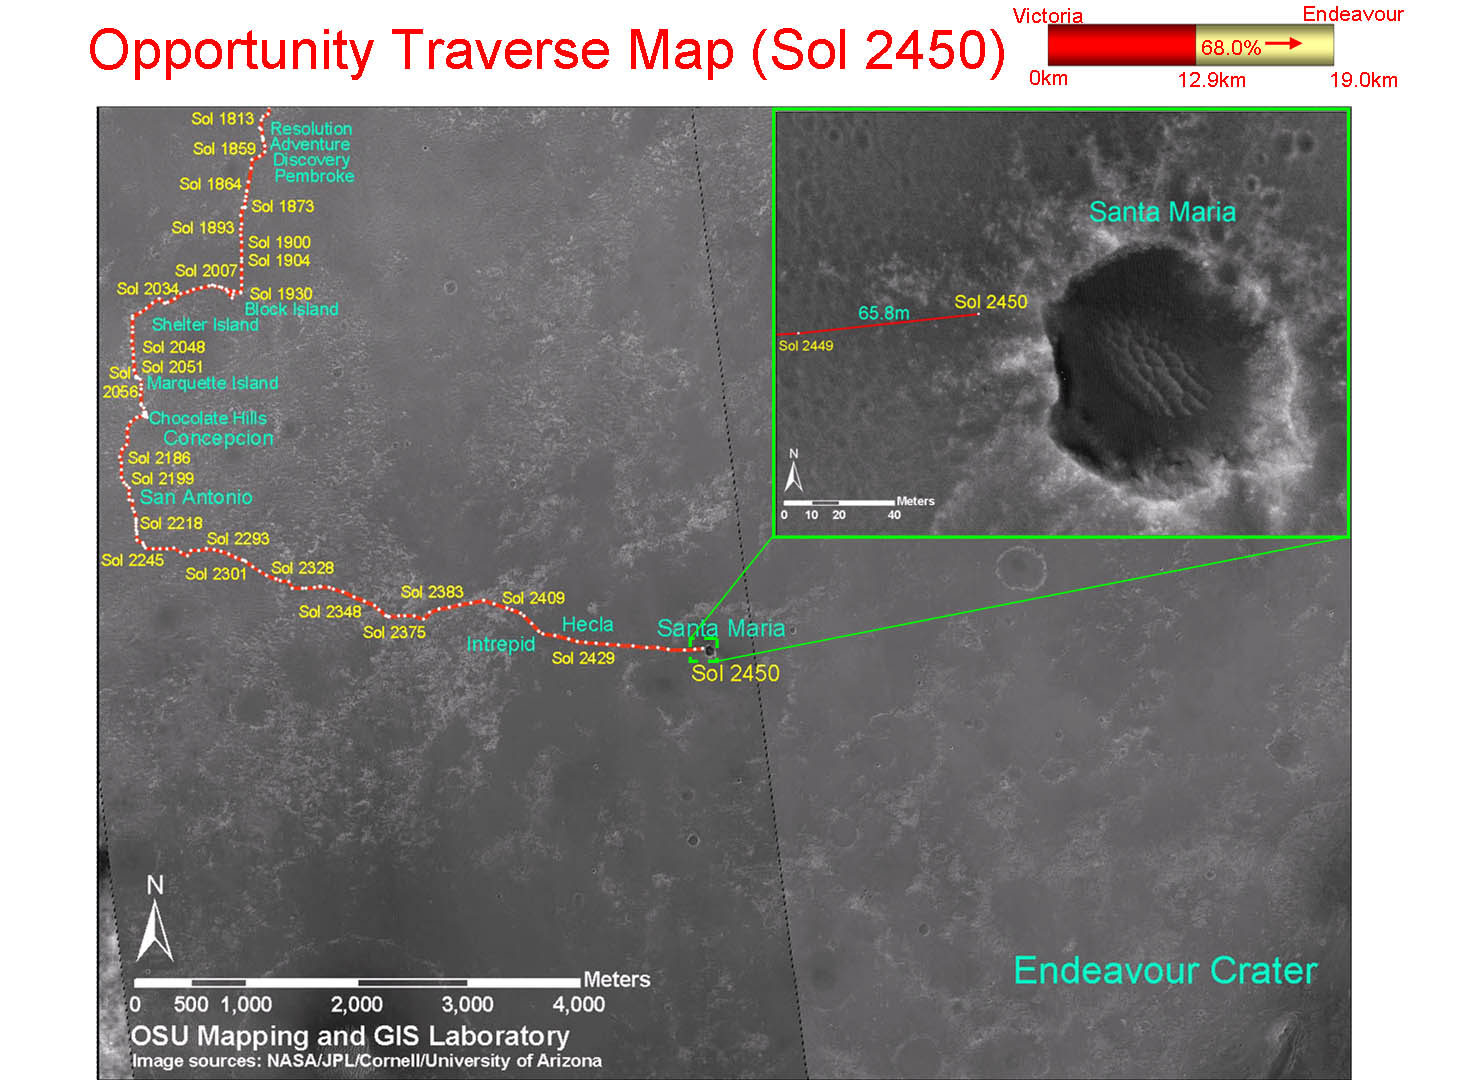

Opportunity Traverse Map, Sol 2450

This map shows the path that NASA’s Mars Exploration Rover Opportunity followed from the 1,813th Martian day, or sol, of its work on Mars (Feb. 28, 2009) to Sol 2450 (Dec. 15, 2010). On Sol 2450, Opportunity approached a crater informally named “Santa Maria,” which is about 90 meters (295 feet) in diameter.

The base map is imagery from the Context Camera on NASA’s Mars Reconnaissance Orbiter.

Opportunity completed its three-month prime mission in April 2004.

Credit: NASA/JPL-Caltech/MSSS/Cornell/Ohio State Univ.